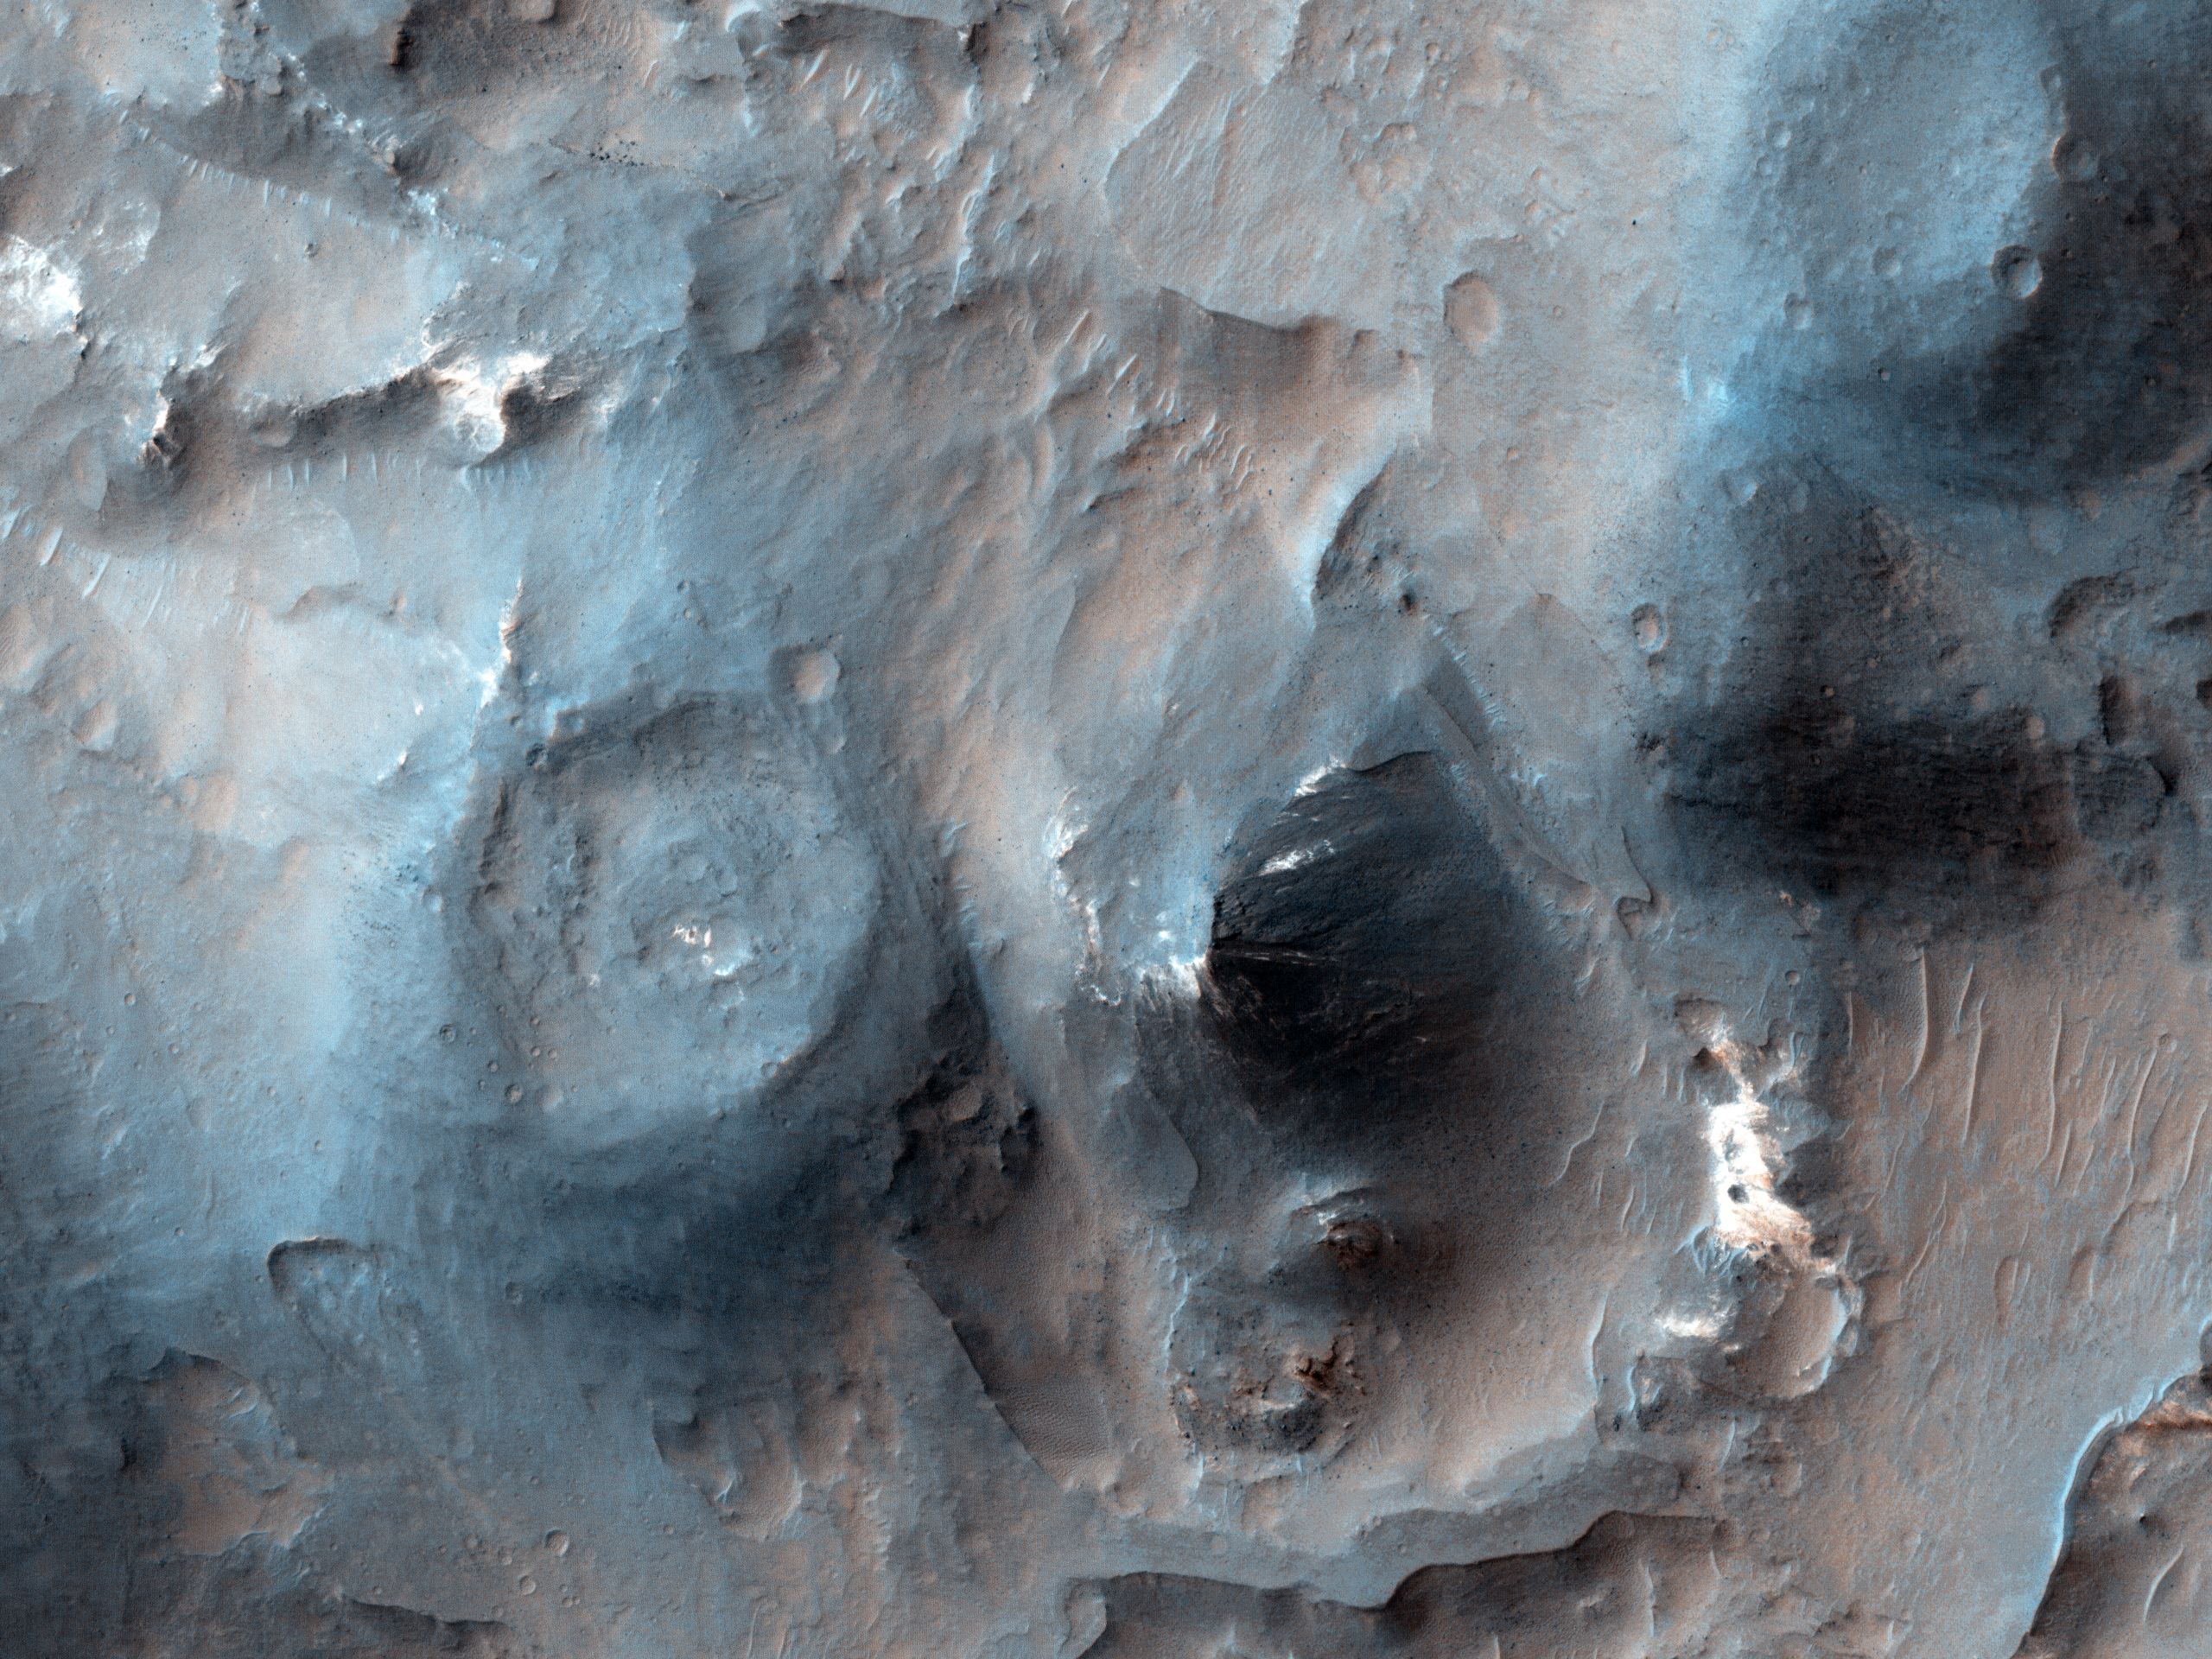

Recent Volcanism in Valles Marineris

The possibility of recent volcanism inside Valles Marineris was first proposed decades ago based on Viking orbiter images, but the candidate volcanoes proved to be other features such as complex sand dunes when we studied them with higher-resolution images.

However, this image shows cones with summit pits that are very similar to cinder cones on Earth. They are also very well-preserved, peppered by only small impact craters, so they must be geologically young (perhaps less than a few hundred million years).

These features were first seen in Context Camera image D01_027538_1674_XN_12S062W and a HiRISE target was suggested by a member of that team using HiWish. The cones might look like craters in single images, but if you look at the stereo anaglyph, you’ll see the cones stick up and are clearly not the same shape as impact craters.

HiRISE is one of six instruments on NASA’s Mars Reconnaissance Orbiter. The University of Arizona, Tucson, operates the orbiter’s HiRISE camera, which was built by Ball Aerospace & Technologies Corp., Boulder, Colo. NASA’s Jet Propulsion Laboratory, a division of the California Institute of Technology in Pasadena, manages the Mars Reconnaissance Orbiter Project for the NASA Science Mission Directorate, Washington.

Credit: NASA/JPL-Caltech/Univ. of Arizona